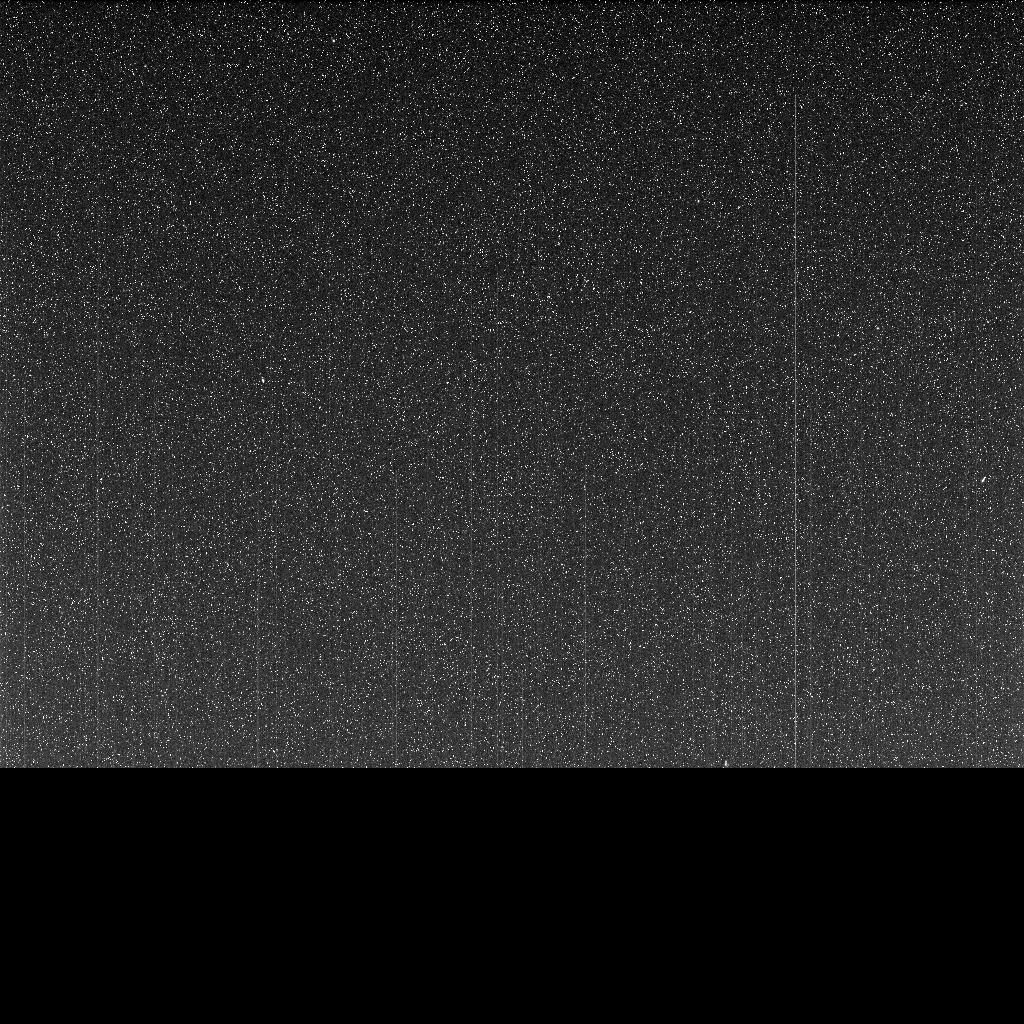

Opportunity’s Last Message

Taken on June 10, 2018 (the 5,111th Martian day, or sol, of the mission) this “noisy”, incomplete image was the last data NASA’s Opportunity rover sent back from Perseverance Valley on Mars. The partial, full-frame image from the Panoramic Camera (Pancam) was sent up to NASA’s Mars Reconnaissance Orbiter around 9:45 a.m. PDT (12:45 p.m. EDT) to relay back to Earth as an intense dust storm darkened the skies around the solar-powered rover. The image was received on Earth at around 10:05 a.m. PDT (1:05 p.m. EDT).

Opportunity took this image with the left eye of the Pancam, with its solar filter pointed at the Sun. But since the dust storm blotted out the Sun, the image is dark. The white speckles are noise from the camera. All Pancam images have noise in them, but the darkness makes it more apparent. The transmission stopped before the full image was transmitted, leaving the bottom of the image incomplete, represented here as black pixels.

While this partial full-frame image was the last that Opportunity transmitted, it was not actually the last set of images from Opportunity. This image was taken at around 9:30 a.m. PDT (12:30 p.m. EDT) on June 10, 2018. Another set of images (PIA22930) was taken about three minutes later. The thumbnail versions of the last images taken were transmitted, but the rover lost contact before transmitting the full-frame versions.

NASA’s Jet Propulsion Laboratory, a division of Caltech in Pasadena, California, manages the Mars Exploration Rover Project for NASA’s Science Mission Directorate in Washington.

Credit: NASA/JPL-Caltech/Cornell/ASU